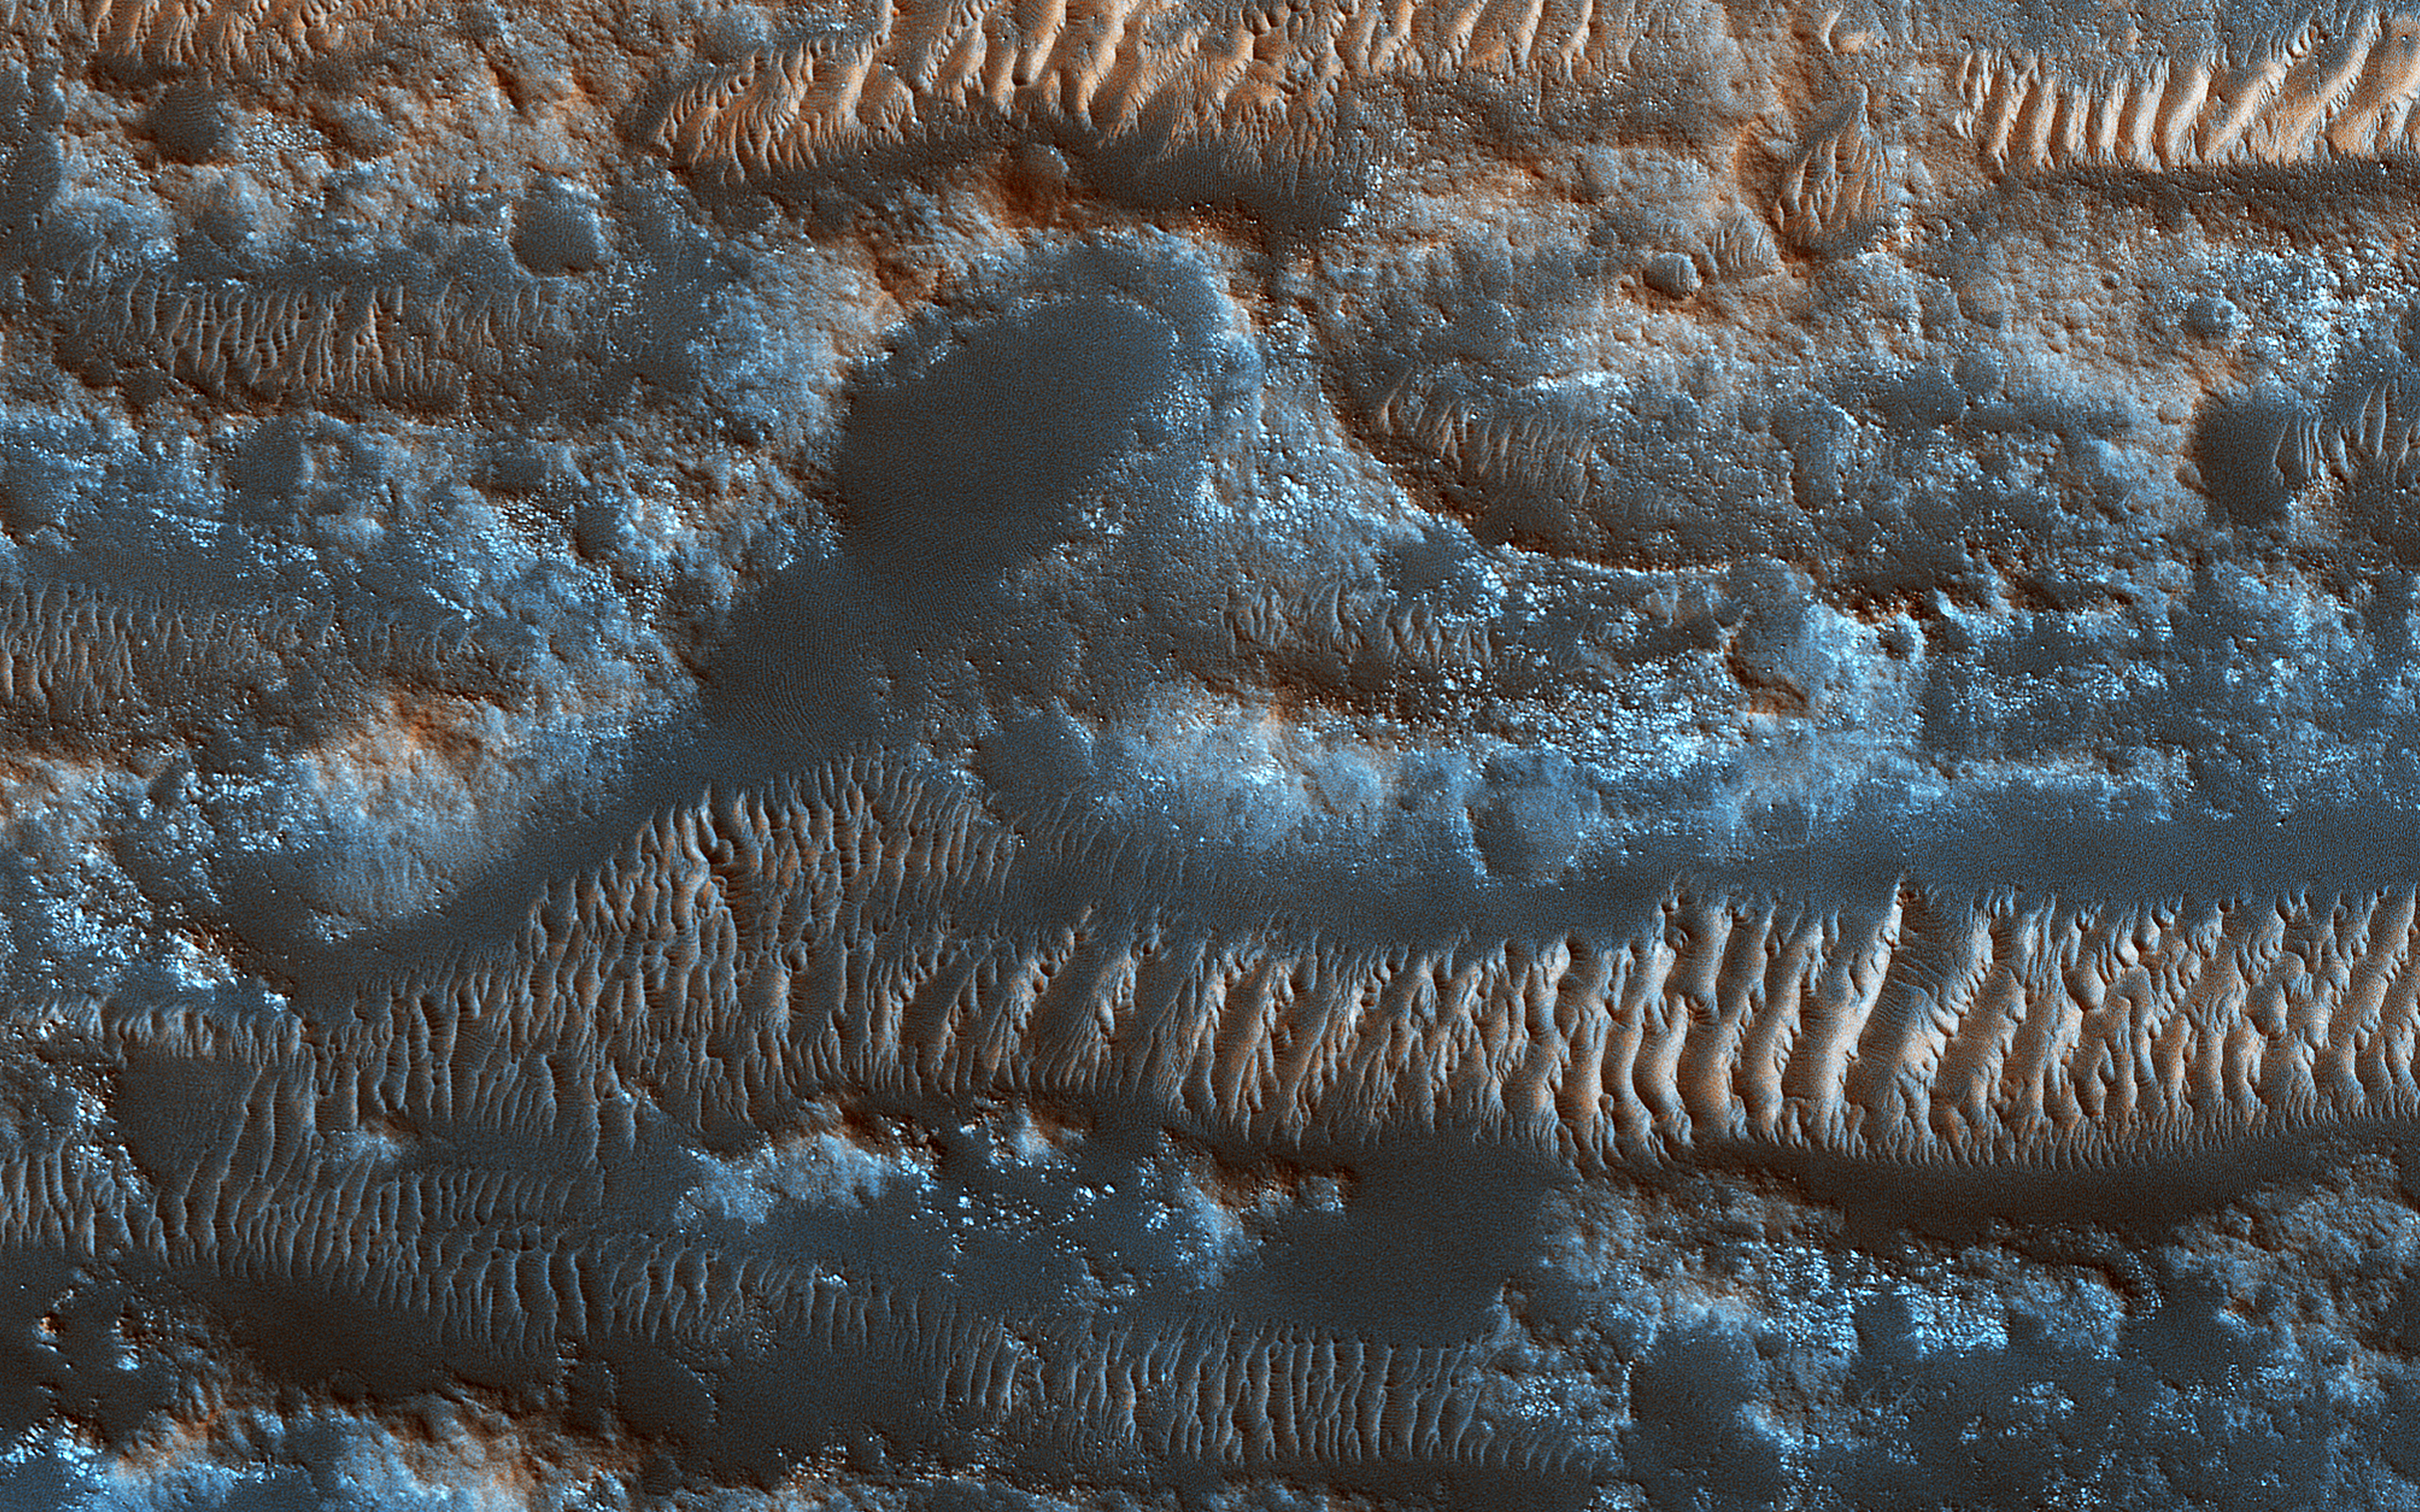

The Moving Sands of Lobo Vallis

NASA’s Mars Reconnaissance Orbiter shows bright ripples line the topography in this region, formed within a past climate. Dark dunes and sand streaks (composed of basaltic sand) have moved and filled lower areas, pushed by more recent winds from the top towards the bottom of this image.

Lobo Vallis is named for a river on the Ivory Coast.

The map is projected here at a scale of 50 centimeters (19.7 inches) per pixel. [The original image scale is 57.7 centimeters (22.6 inches) per pixel (with 2 x 2 binning); objects on the order of 173 centimeters (68.1 inches) across are resolved.] North is up.

The University of Arizona, Tucson, operates HiRISE, which was built by Ball Aerospace & Technologies Corp., Boulder, Colorado. NASA’s Jet Propulsion Laboratory, a division of Caltech in Pasadena, California, manages the Mars Reconnaissance Orbiter Project for NASA’s Science Mission Directorate, Washington.

Credit: NASA/JPL-Caltech/Univ. of Arizona